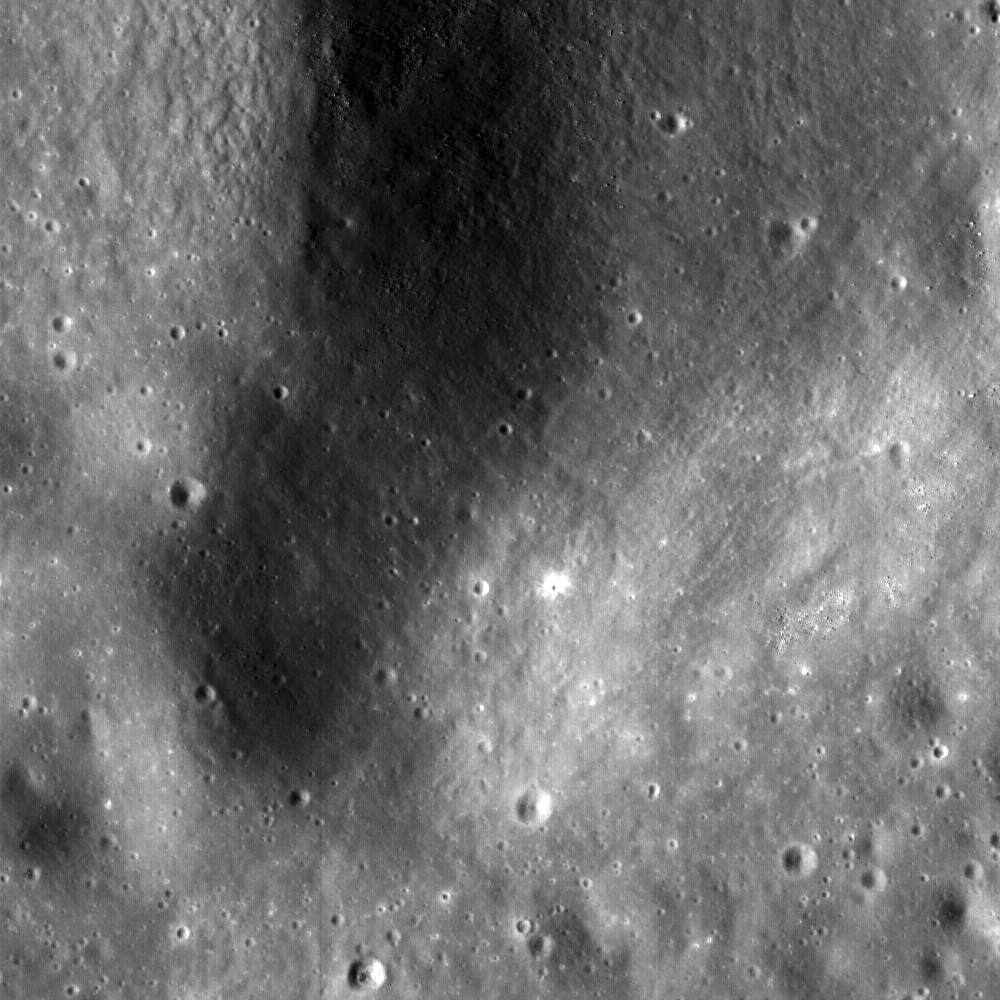

Hortensius Dome Phi

This NASA Lunar Reconnaissance Orbiter (LRO) image if of the summit crater of Hortensius Dome Phi. Summit craters of all the Hortensius Domes show no raised rims and are not circular, indicating they are not impact craters, rather that they are analogous to volcanic calderas. The Hortensius Domes site is a Constellation Program region of interest. Image width 1.22 kilometer (three-fourths of a mile), NAC image M104691278R.

NASA’s Goddard Space Flight Center built and manages the mission for the Exploration Systems Mission Directorate at NASA Headquarters in Washington. The Lunar Reconnaissance Orbiter Camera was designed to acquire data for landing site certification and to conduct polar illumination studies and global mapping. Operated by Arizona State University, LROC consists of a pair of narrow-angle cameras (NAC) and a single wide-angle camera (WAC). The mission is expected to return over 70 terabytes of image data.

Credit: NASA/GSFC/Arizona State University